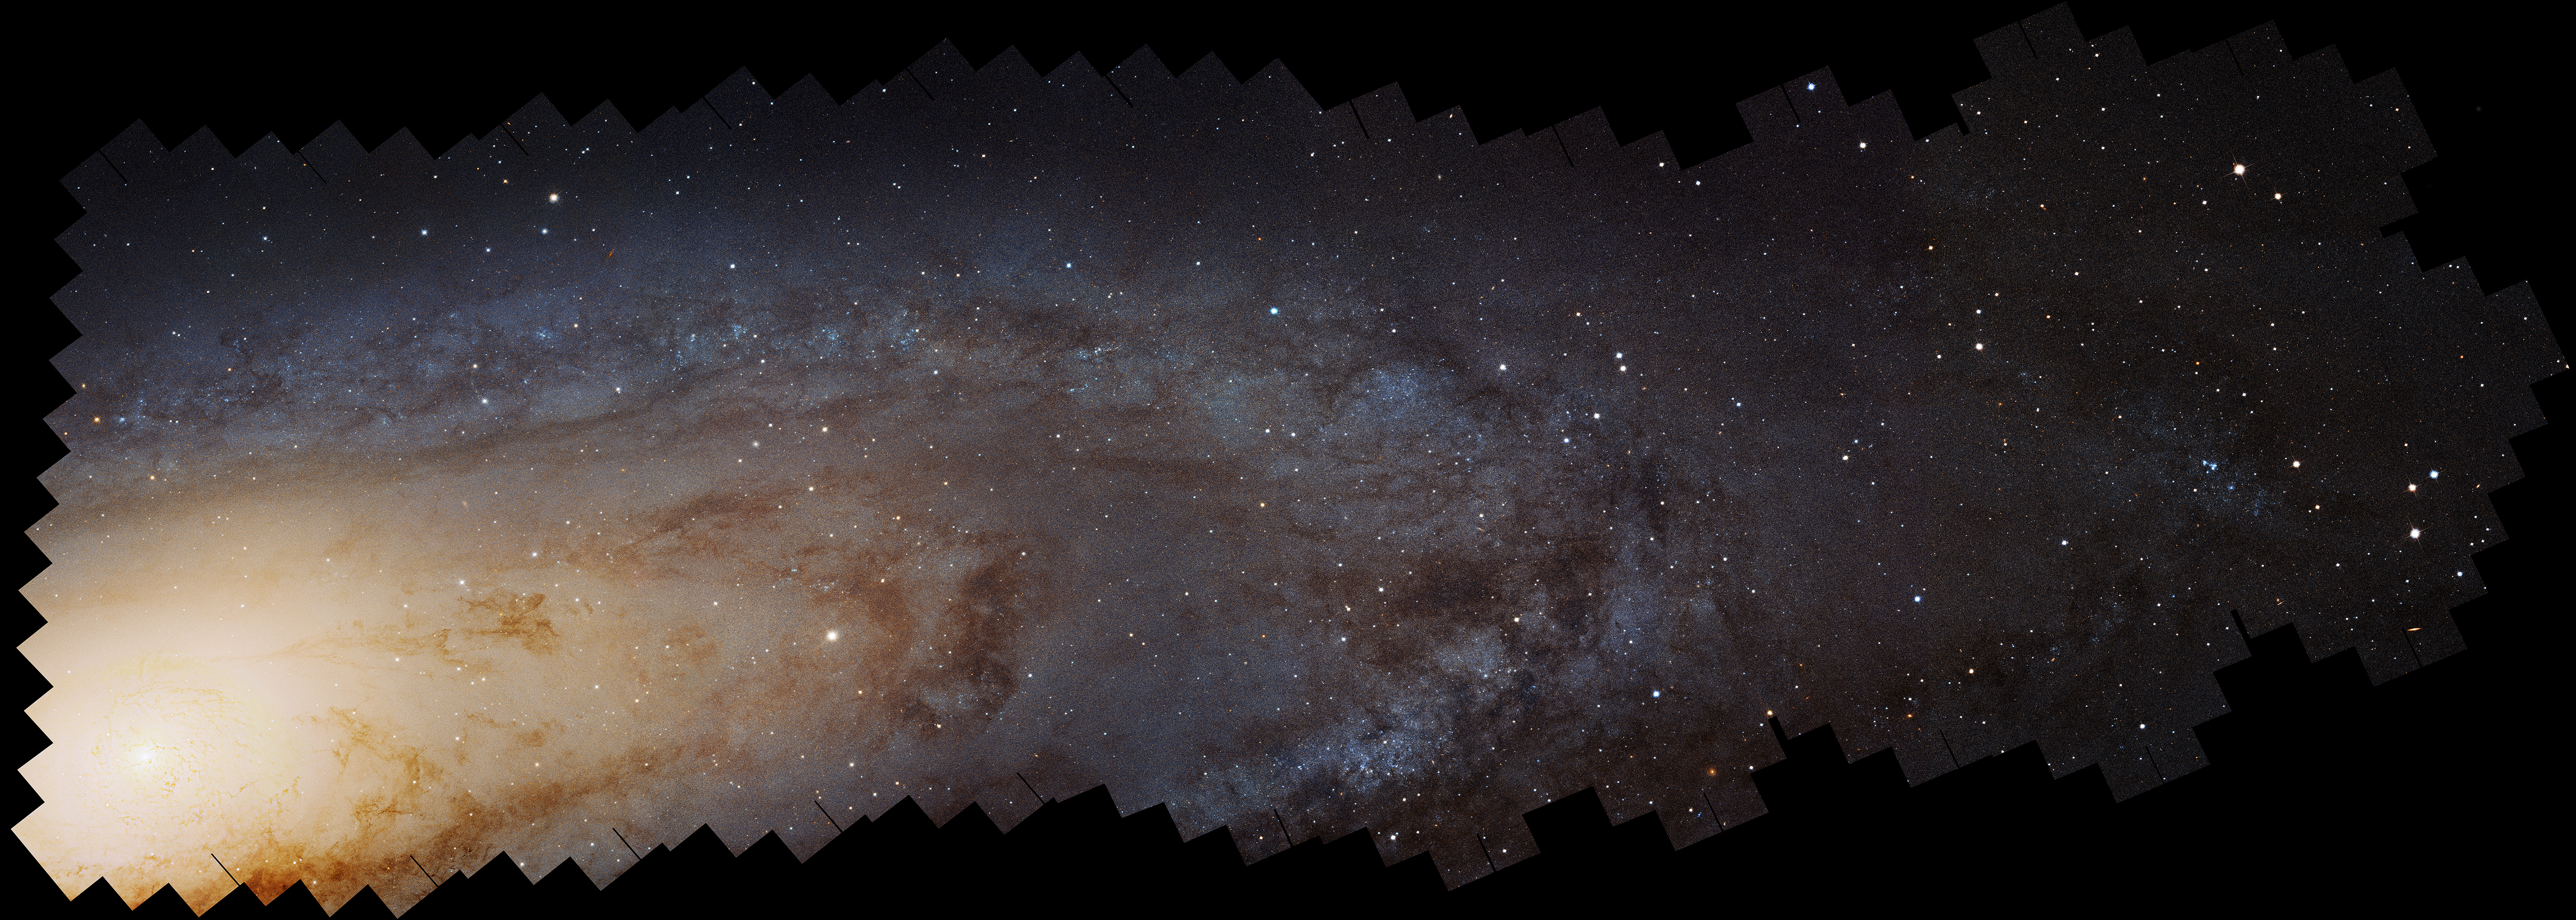

Andromeda Galaxy (M31) Mosaic

Object Name: M31, Andromeda Galaxy
Object Description: Spiral Galaxy
Instrument: HST/ACS
Filters: F475W (g) and F814W (I)
Exposure Time: 394 hours (16.1 days)

This image is a composite of separate exposures acquired by the ACS instrument on the Hubble Space Telescope. Several filters were used to sample broad wavelength ranges. The color results from assigning different hues (colors) to each monochromatic (grayscale) image associated with an individual filter. In this case, the assigned colors are: Blue: F475W (g) Yellow: F814W (I)

Credit: NASA, ESA, J. Dalcanton, B.F. Williams, L.C. Johnson (University of Washington), the PHAT team, and R. Gendler